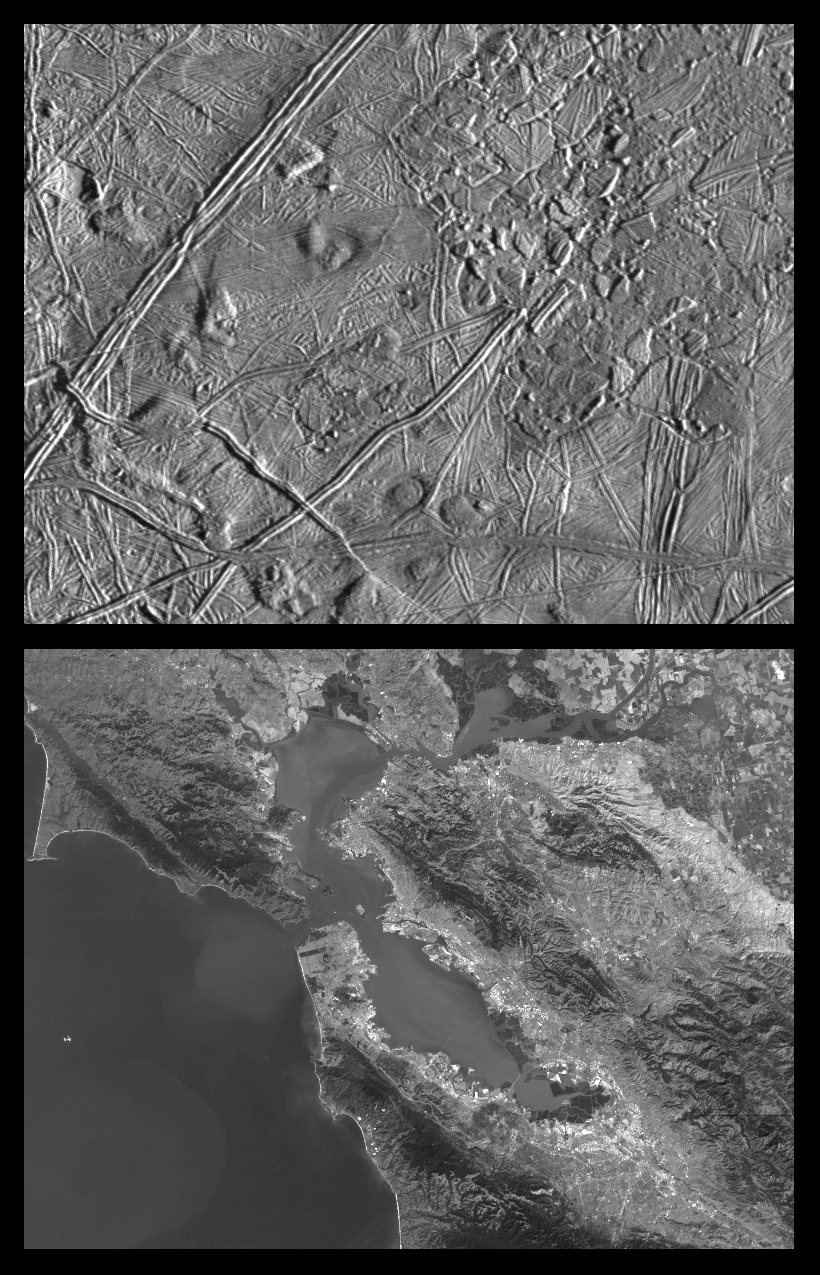

Close-up of Europa’s Trailing Hemisphere and similar scales on Earth

This is the second in a series of five products at increasing resolutions that compare images of various areas on Jupiter’s icy moon Europa (top frame) to the same location on Earth, the San Francisco Bay area of California (bottom frame). Both images show areas of equal size, 100 by 140 kilometers (62 by 87 miles), and resolution, 180 meters (200 yards). This means that the smallest visible object is about a quarter of a mile across. North is to the top of the picture.

This complex terrain shows an area centered at 8 degrees north latitude, 275.4 degrees west longitude, in the trailing hemisphere. As Europa moves in its orbit around Jupiter, the trailing hemisphere is the portion which is always on the moon’s backside opposite to its direction of motion. The complex ridge crossing the picture in the upper left corner is part of a feature that can be traced hundreds of miles across the surface of Europa, extending beyond the edge of the picture. The upper right part of the picture shows terrain that has been disrupted by an unknown process, superficially resembling blocks of sea ice during a springtime thaw. Also visible are semicircular mounds surrounded by shallow depressions. These might represent the intrusion of material punching through the surface from below and partial melting of Europa’s icy crust.

In the San Francisco Bay area image, the level of detail is such that jigsaw puzzle like patterns of agricultural fields can be seen in the upper right corner and some levels of physical relief can be detected in the coastal mountain ranges. Also discernible at this resolution are the vast urban areas along the shores of the bay. Alcatraz Island appears as a tiny speck at center frame.

The Europa image was obtained from a range of 17,900 kilometers (11,100 miles) by the Solid State Imaging (CCD) system aboard NASA’s Galileo spacecraft on February 20th, 1997 (Universal Time). The San Francisco Bay area image, from the LandSat Thematic Mapper, has been reprocessed to match Galileo’s resolution so as to offer a sense of the size of the features visible on Europa’s surface.

The Jet Propulsion Laboratory, Pasadena, CA manages the mission for NASA’s Office of Space Science, Washington, DC.

Credit: NASA/JPL